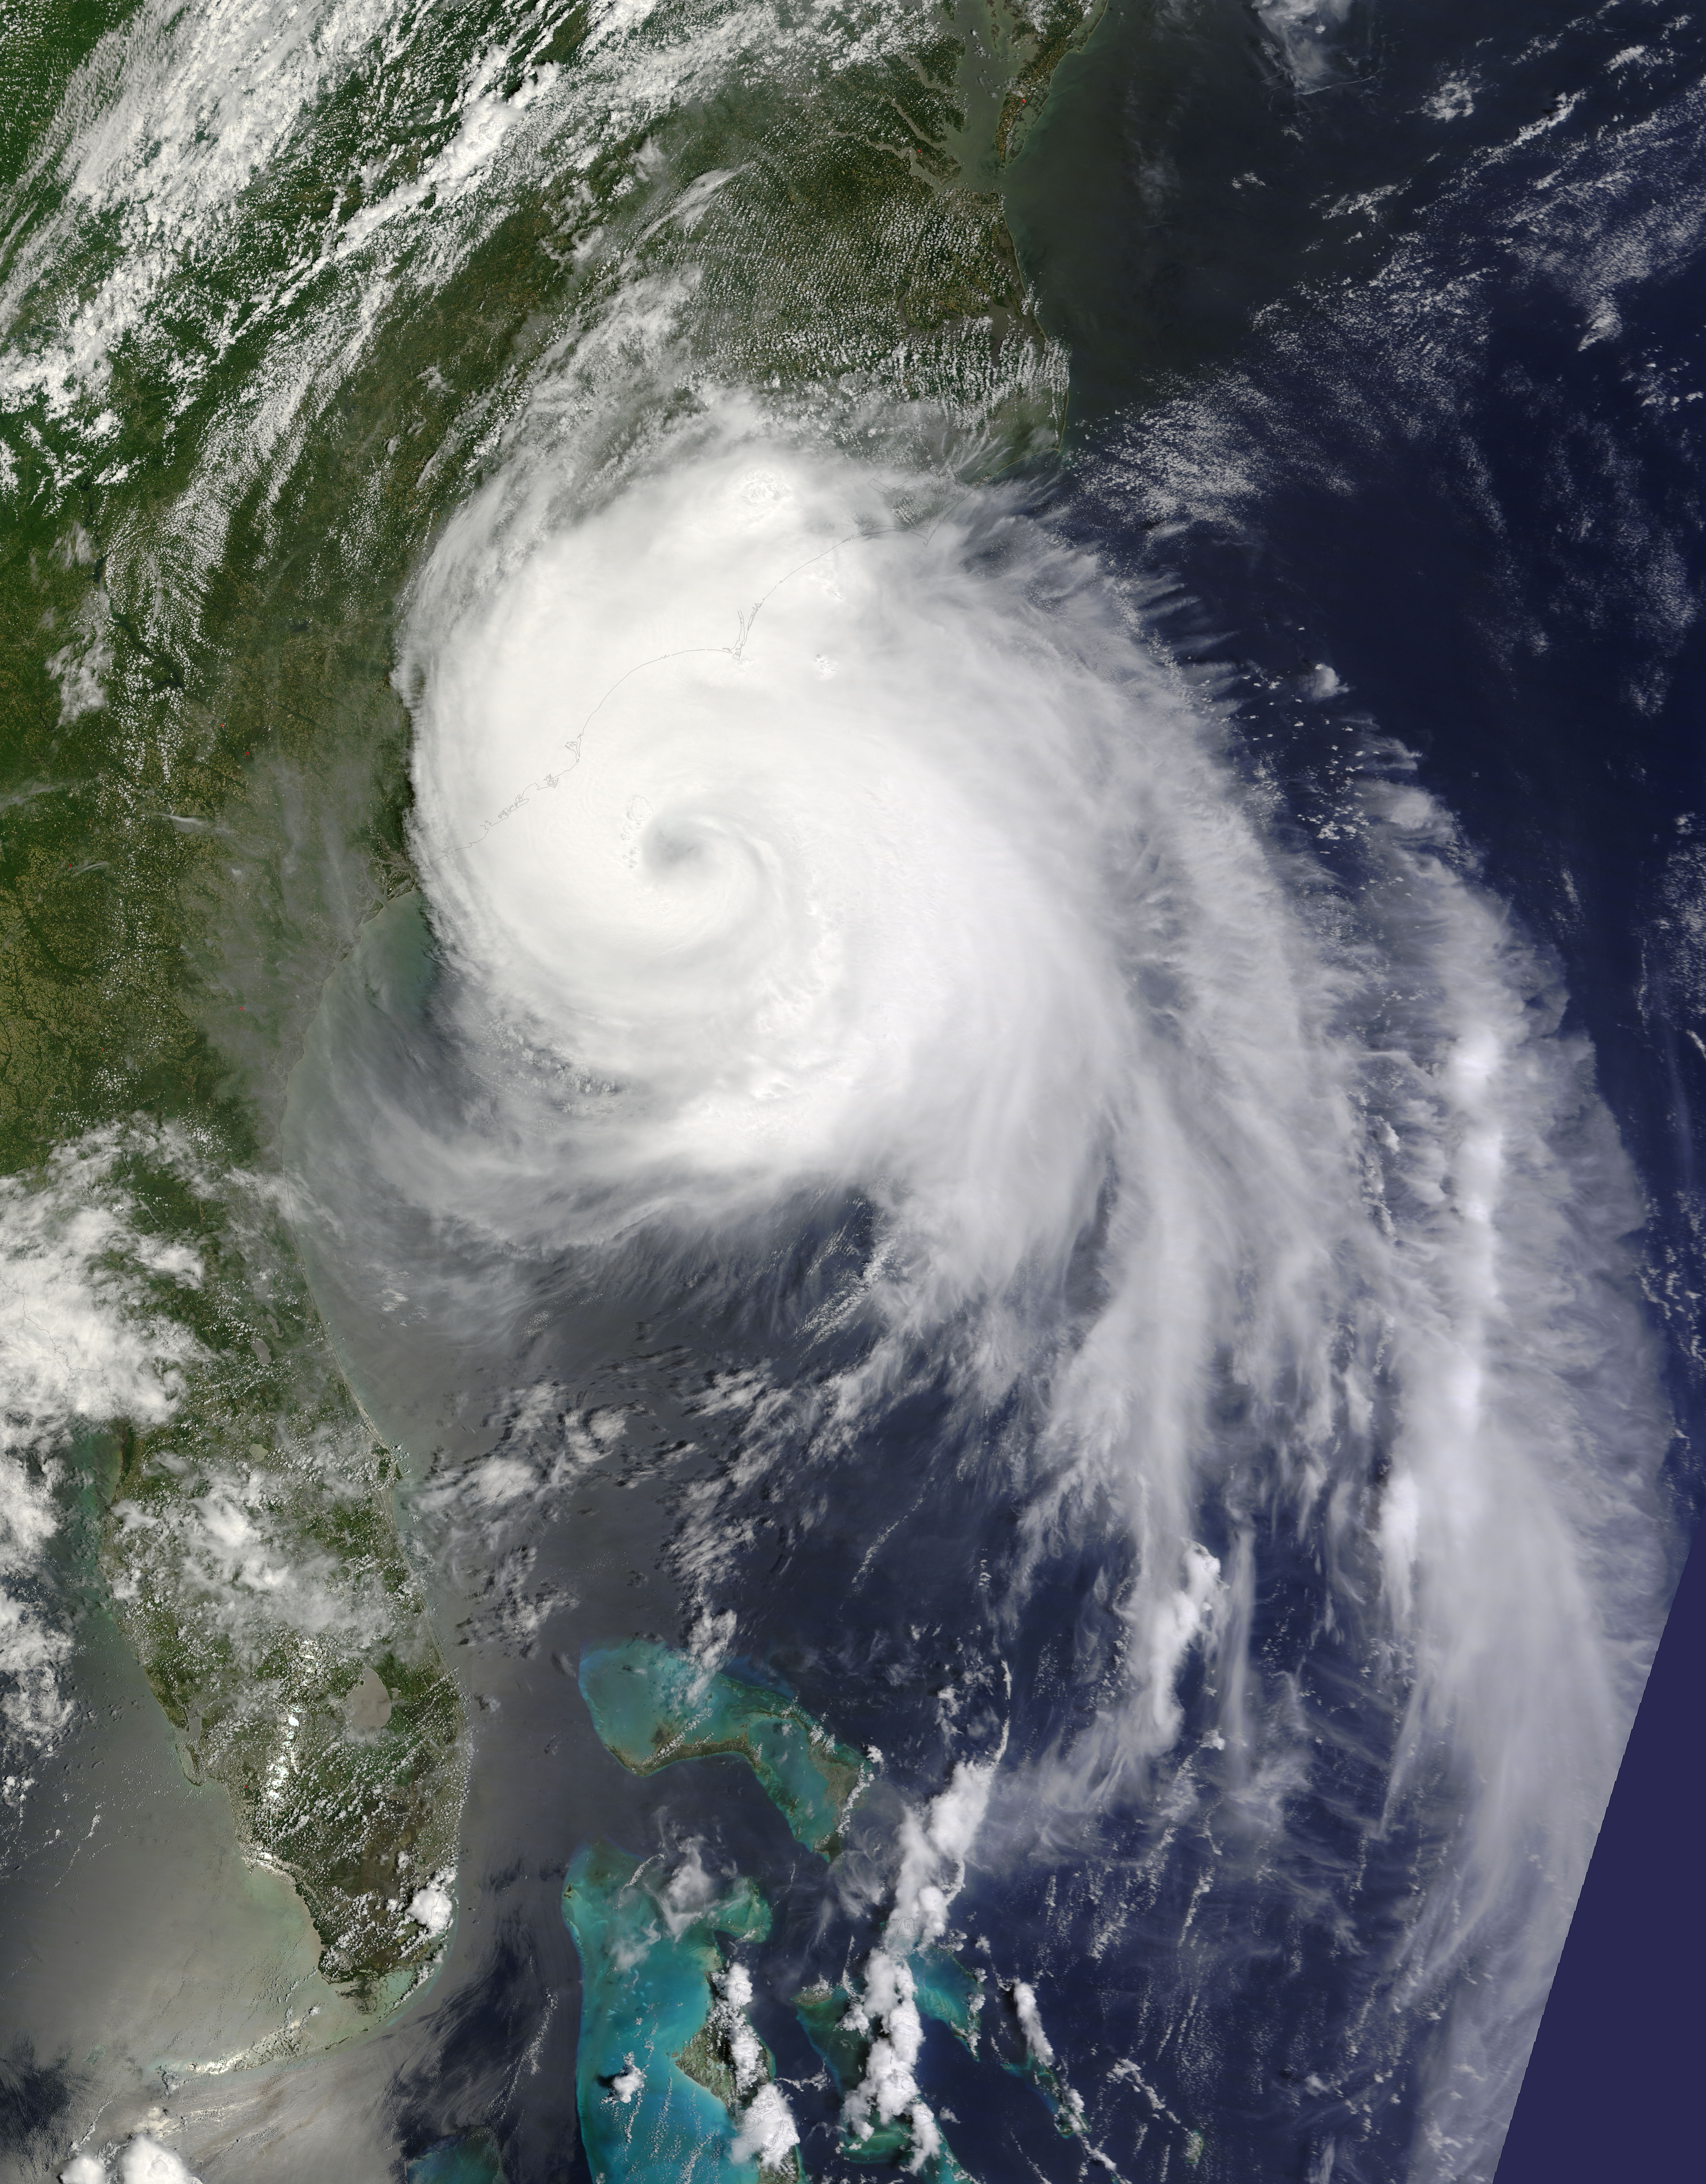

Hurricane Arthur off the Carolinas

Captured on Friday, July 3, 2014 at 12:20 PM EDT. The National Hurricane Center in Miami says Arthur is centered about 260 miles southwest of Cape Hatteras, North Carolina, and about 110 miles south-southwest of Cape Fear. It's moving north at 14 mph. Satellite: Terra

Credit: NASA/GSFC/Jeff Schmaltz/MODIS Land Rapid Response Team